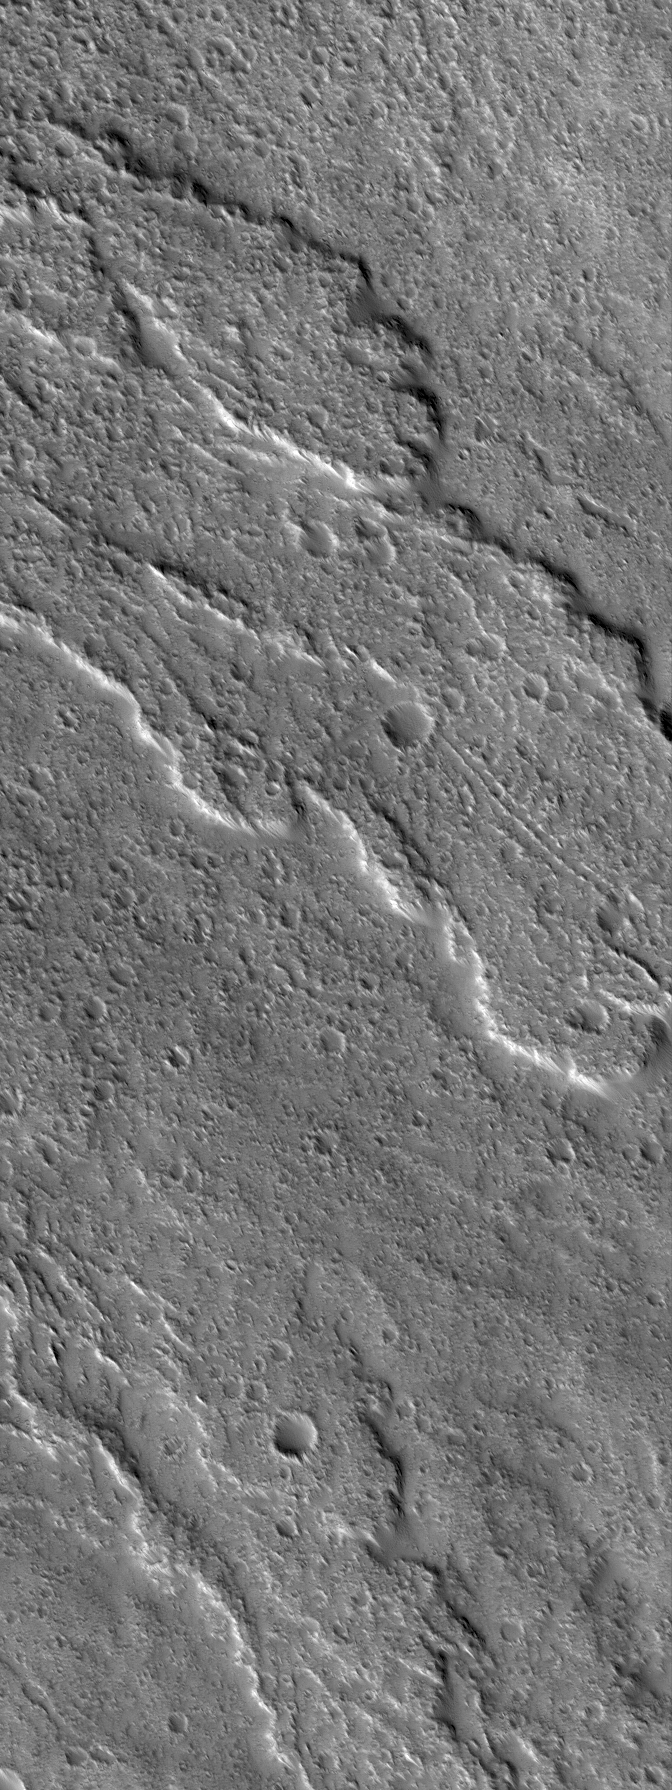

Flows of Ascraeus

11 September 2005
This Mars Global Surveyor (MGS) Mars Orbiter Camera (MOC) image shows heavily-cratered lava flows on the slopes of the martian volcano, Ascraeus Mons. The mountain is a classic shield volcano, similar in many respects to the volcanoes of Hawai’i. Shield volcanoes typically form from silica-, oxygen-, and aluminum-bearing rocks that are enriched in iron and magnesium — that is, basalt. The lava flows of Ascraeus Mons are most likely basaltic, as are the volcanic rocks in Gusev Crater that were examined by the Mars Exploration Rover, Spirit, during its first year on the martian surface.

Location near: 10.3°N, 103.5°W
Image width: width: ~3 km (~1.9 mi)
Illumination from: lower left
Season: Northern Autumn

Credit: NASA/JPL/Malin Space Science Systems